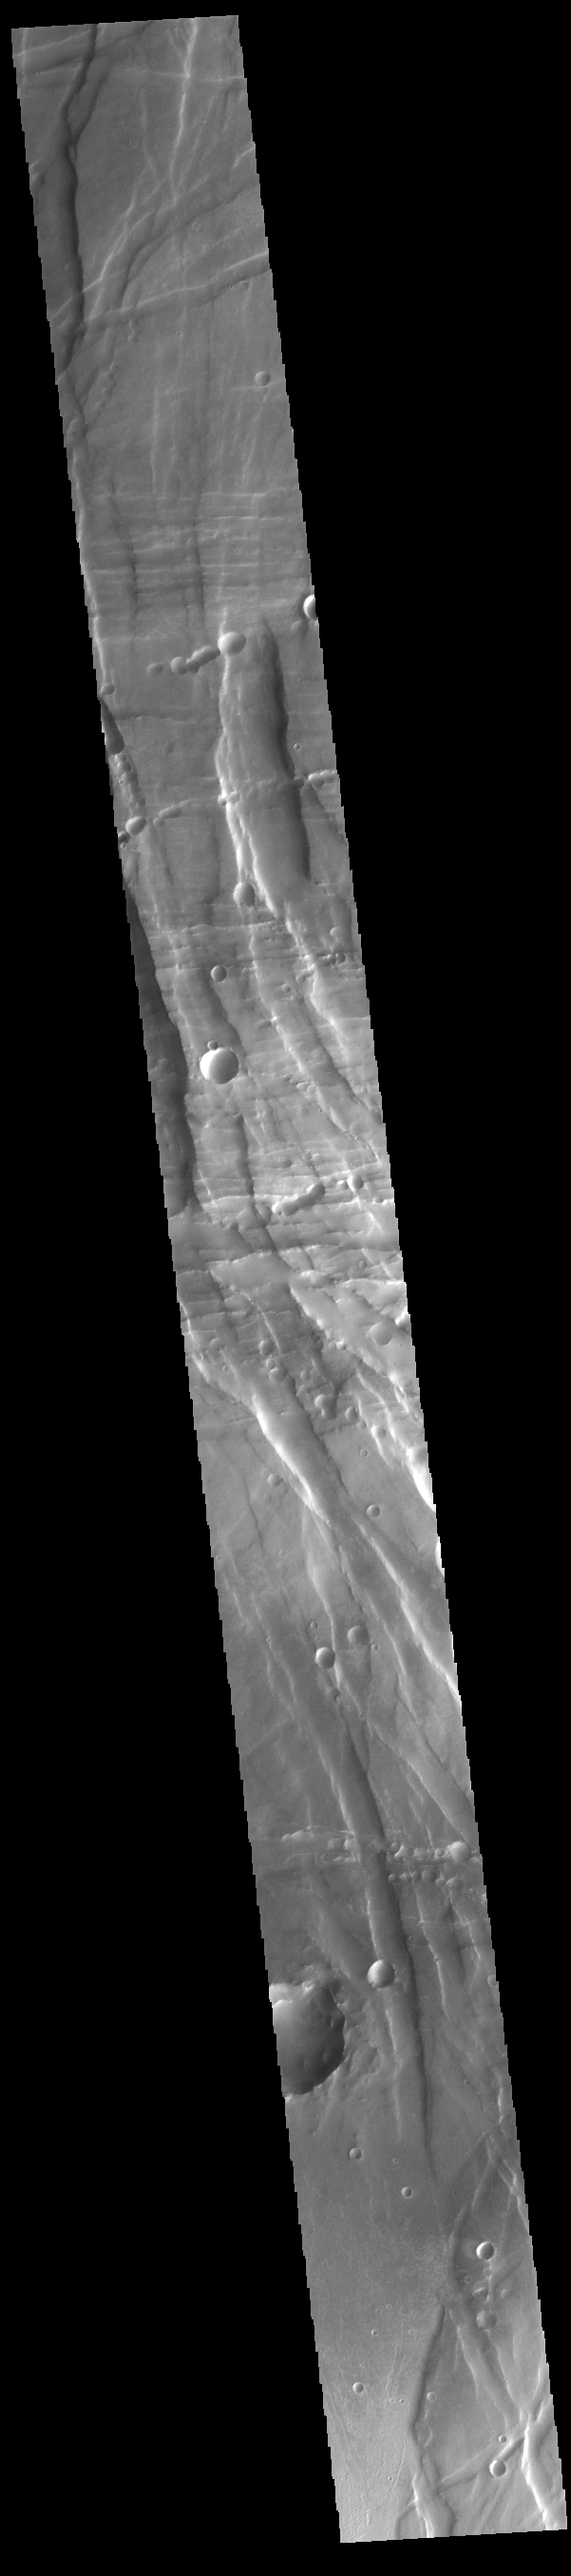

Claritas Fossae

Located between the lava plains of Daedalia Planum and Solis Planum, Claritas Fossae is a graben filled highland. Graben are formed by tectonic activity, where extensional forces stretch the surface allowing blocks of material to slide down between paired faults. These linear grabens are termed fossae. This region of Mars had very active tectonism and volcanism, resulting in the huge volcanos like Arsia Mons and deep chasmata of Valles Marineris. Claritas Fossae was formed prior to the large lava flows of the Tharsis region.

Credit: NASA/JPL-Caltech/ASU